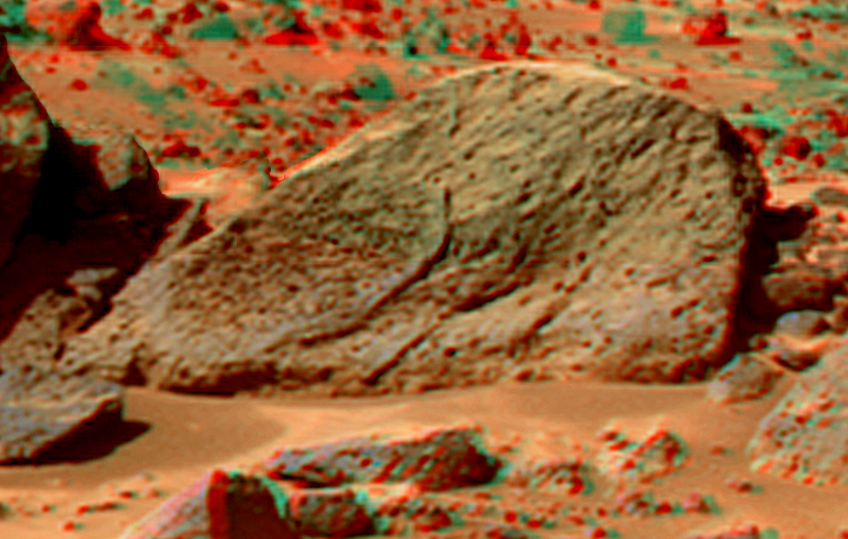

Half Dome in Super Resolution from Super Panorama

This view of the “Half Dome” was produced by combining the “Super Panorama” frames from the IMP camera. Super resolution was applied to help to address questions about the texture of this rock and what it might tell us about its mode of origin.

The composite color frames that make up this anaglyph were produced for both the right and left eye of the IMP. These composites consist of 7 frames in the right eye and 8 frames in the left eye, taken with different color filters that were enlarged by 500% and then co-added using Adobe Photoshop to produce, in effect, a super-resolution panchromatic frame that is sharper than an individual frame would be. These panchromatic frames were then colorized with the red, green, and blue filtered images from the same sequence. The color balance was adjusted to approximate the true color of Mars.

The anaglyph view was produced by combining the left with the right eye color composite frames by assigning the left eye composite view to the red color plane and the right eye composite view to the green and blue color planes (cyan), to produce a stereo anaglyph mosaic. This mosaic can be viewed in 3-D on your computer monitor or in color print form by wearing red-blue 3-D glasses.

Mars Pathfinder is the second in NASA’s Discovery program of low-cost spacecraft with highly focused science goals. The Jet Propulsion Laboratory, Pasadena, CA, developed and manages the Mars Pathfinder mission for NASA’s Office of Space Science, Washington, D.C. JPL is a division of the California Institute of Technology (Caltech).

The left eye and right eye panoramas from which this anaglyph was created is available at
PIA02405 andPIA02406.

Photojournal note: Sojourner spent 83 days of a planned seven-day mission exploring the Martian terrain, acquiring images, and taking chemical, atmospheric and other measurements. The final data transmission received from Pathfinder was at 10:23 UTC on September 27, 1997. Although mission managers tried to restore full communications during the following five months, the successful mission was terminated on March 10, 1998.

Credit: NASA/JPL